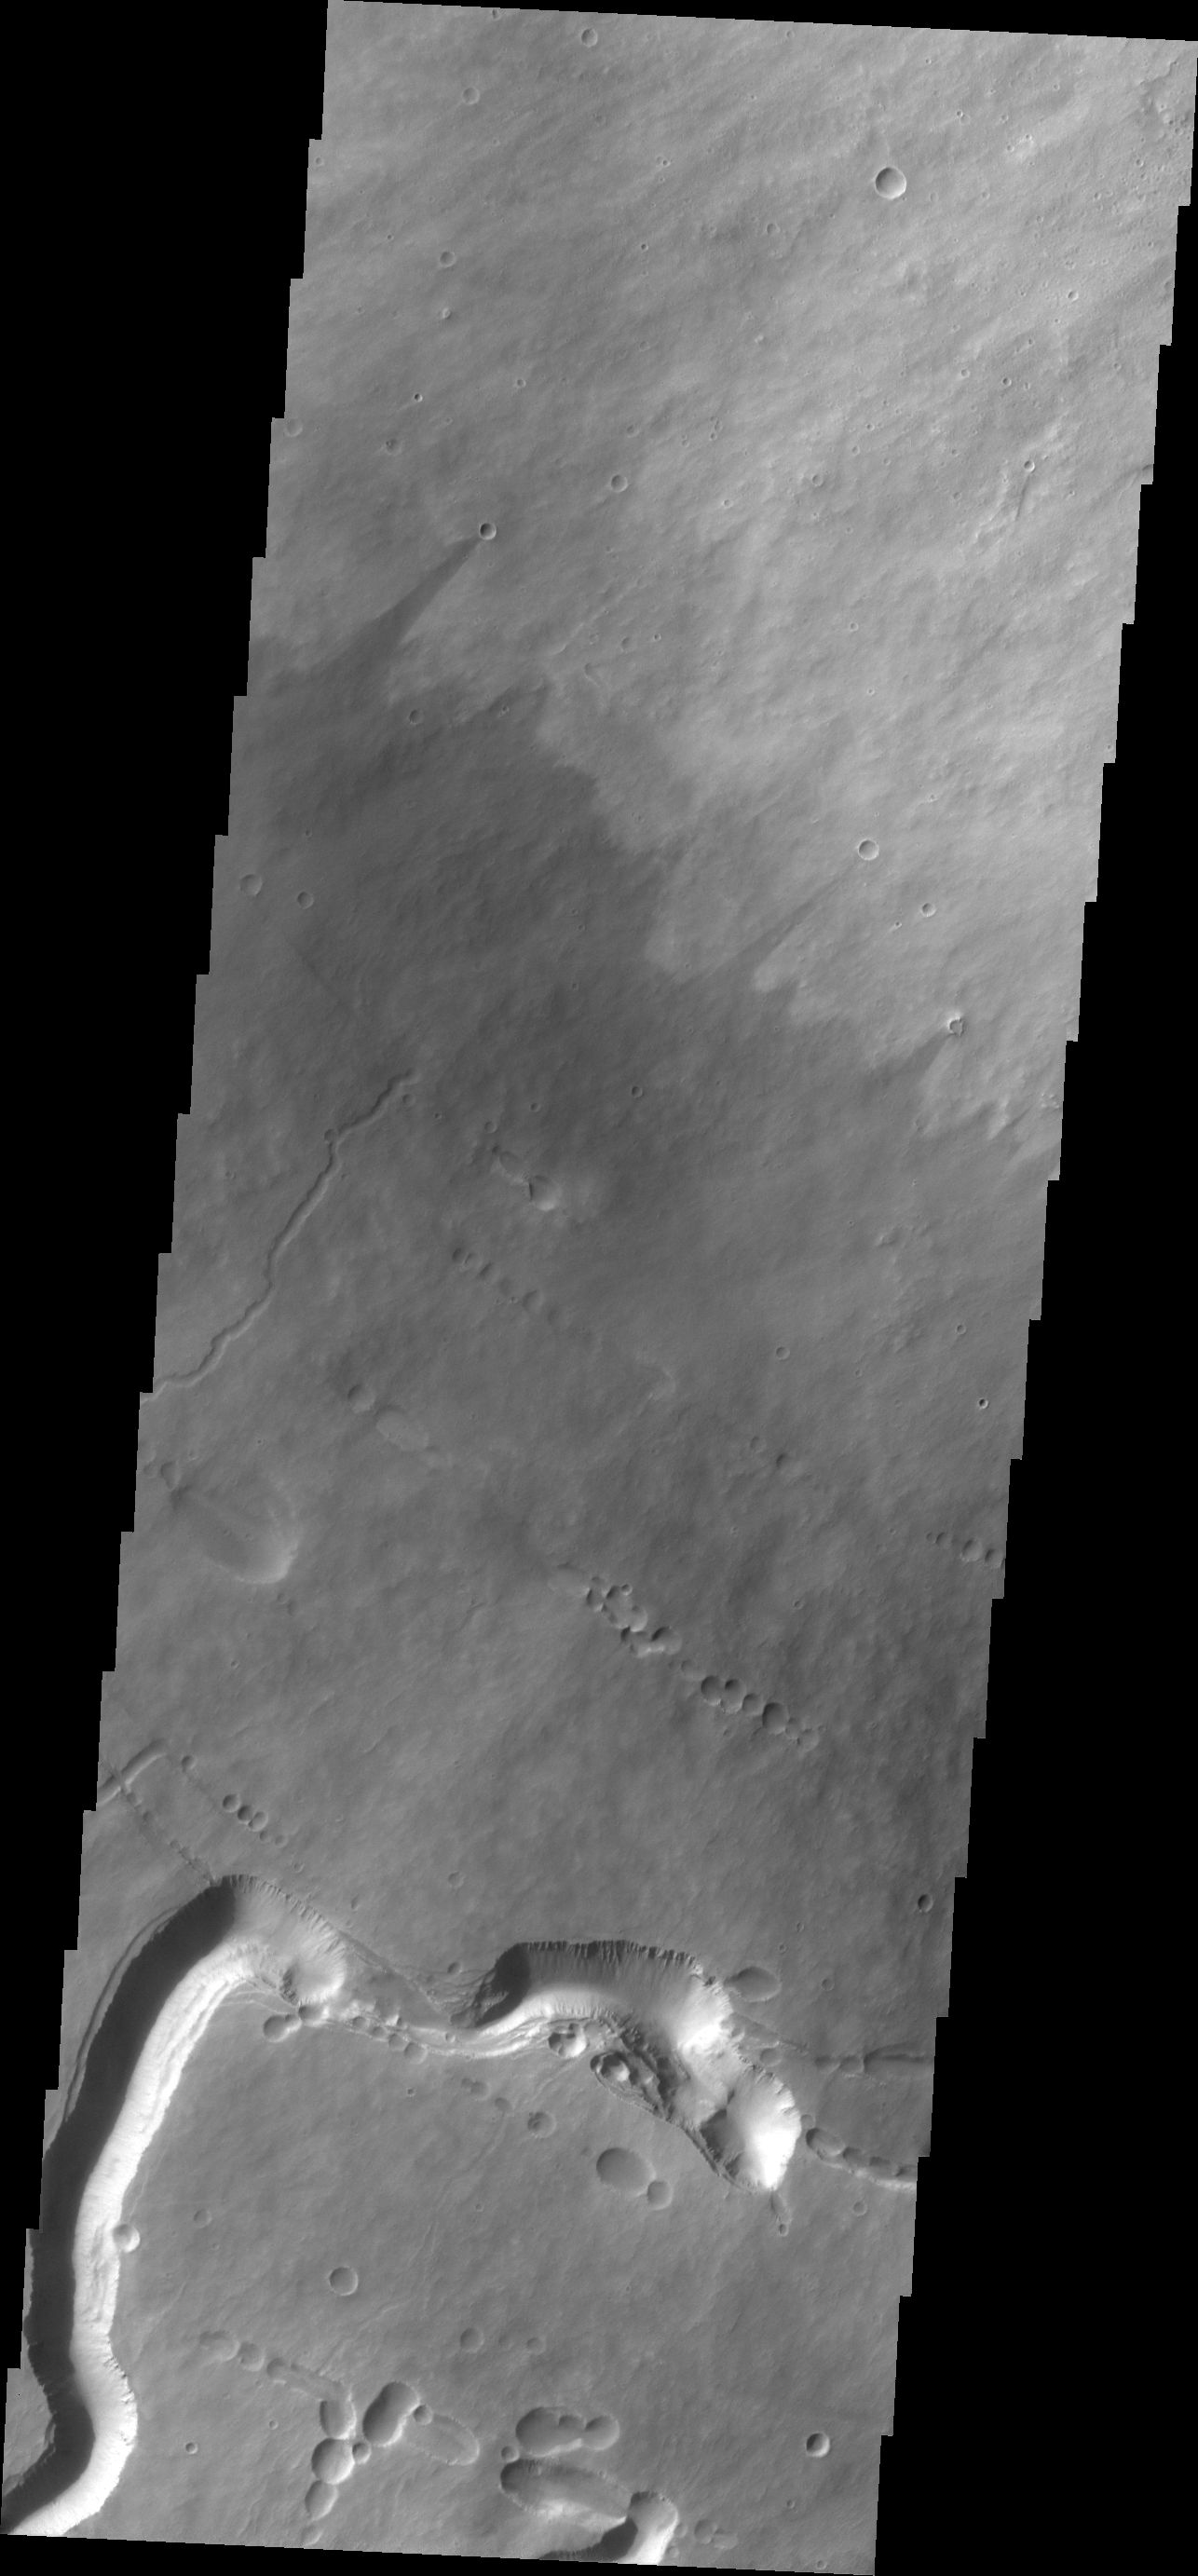

Pavonis Mons

Today’s VIS image shows part of the southern flank of Pavonis Mons. Visible at the bottom of the image are collapse features and lava channels.

Credit: NASA/JPL/ASU